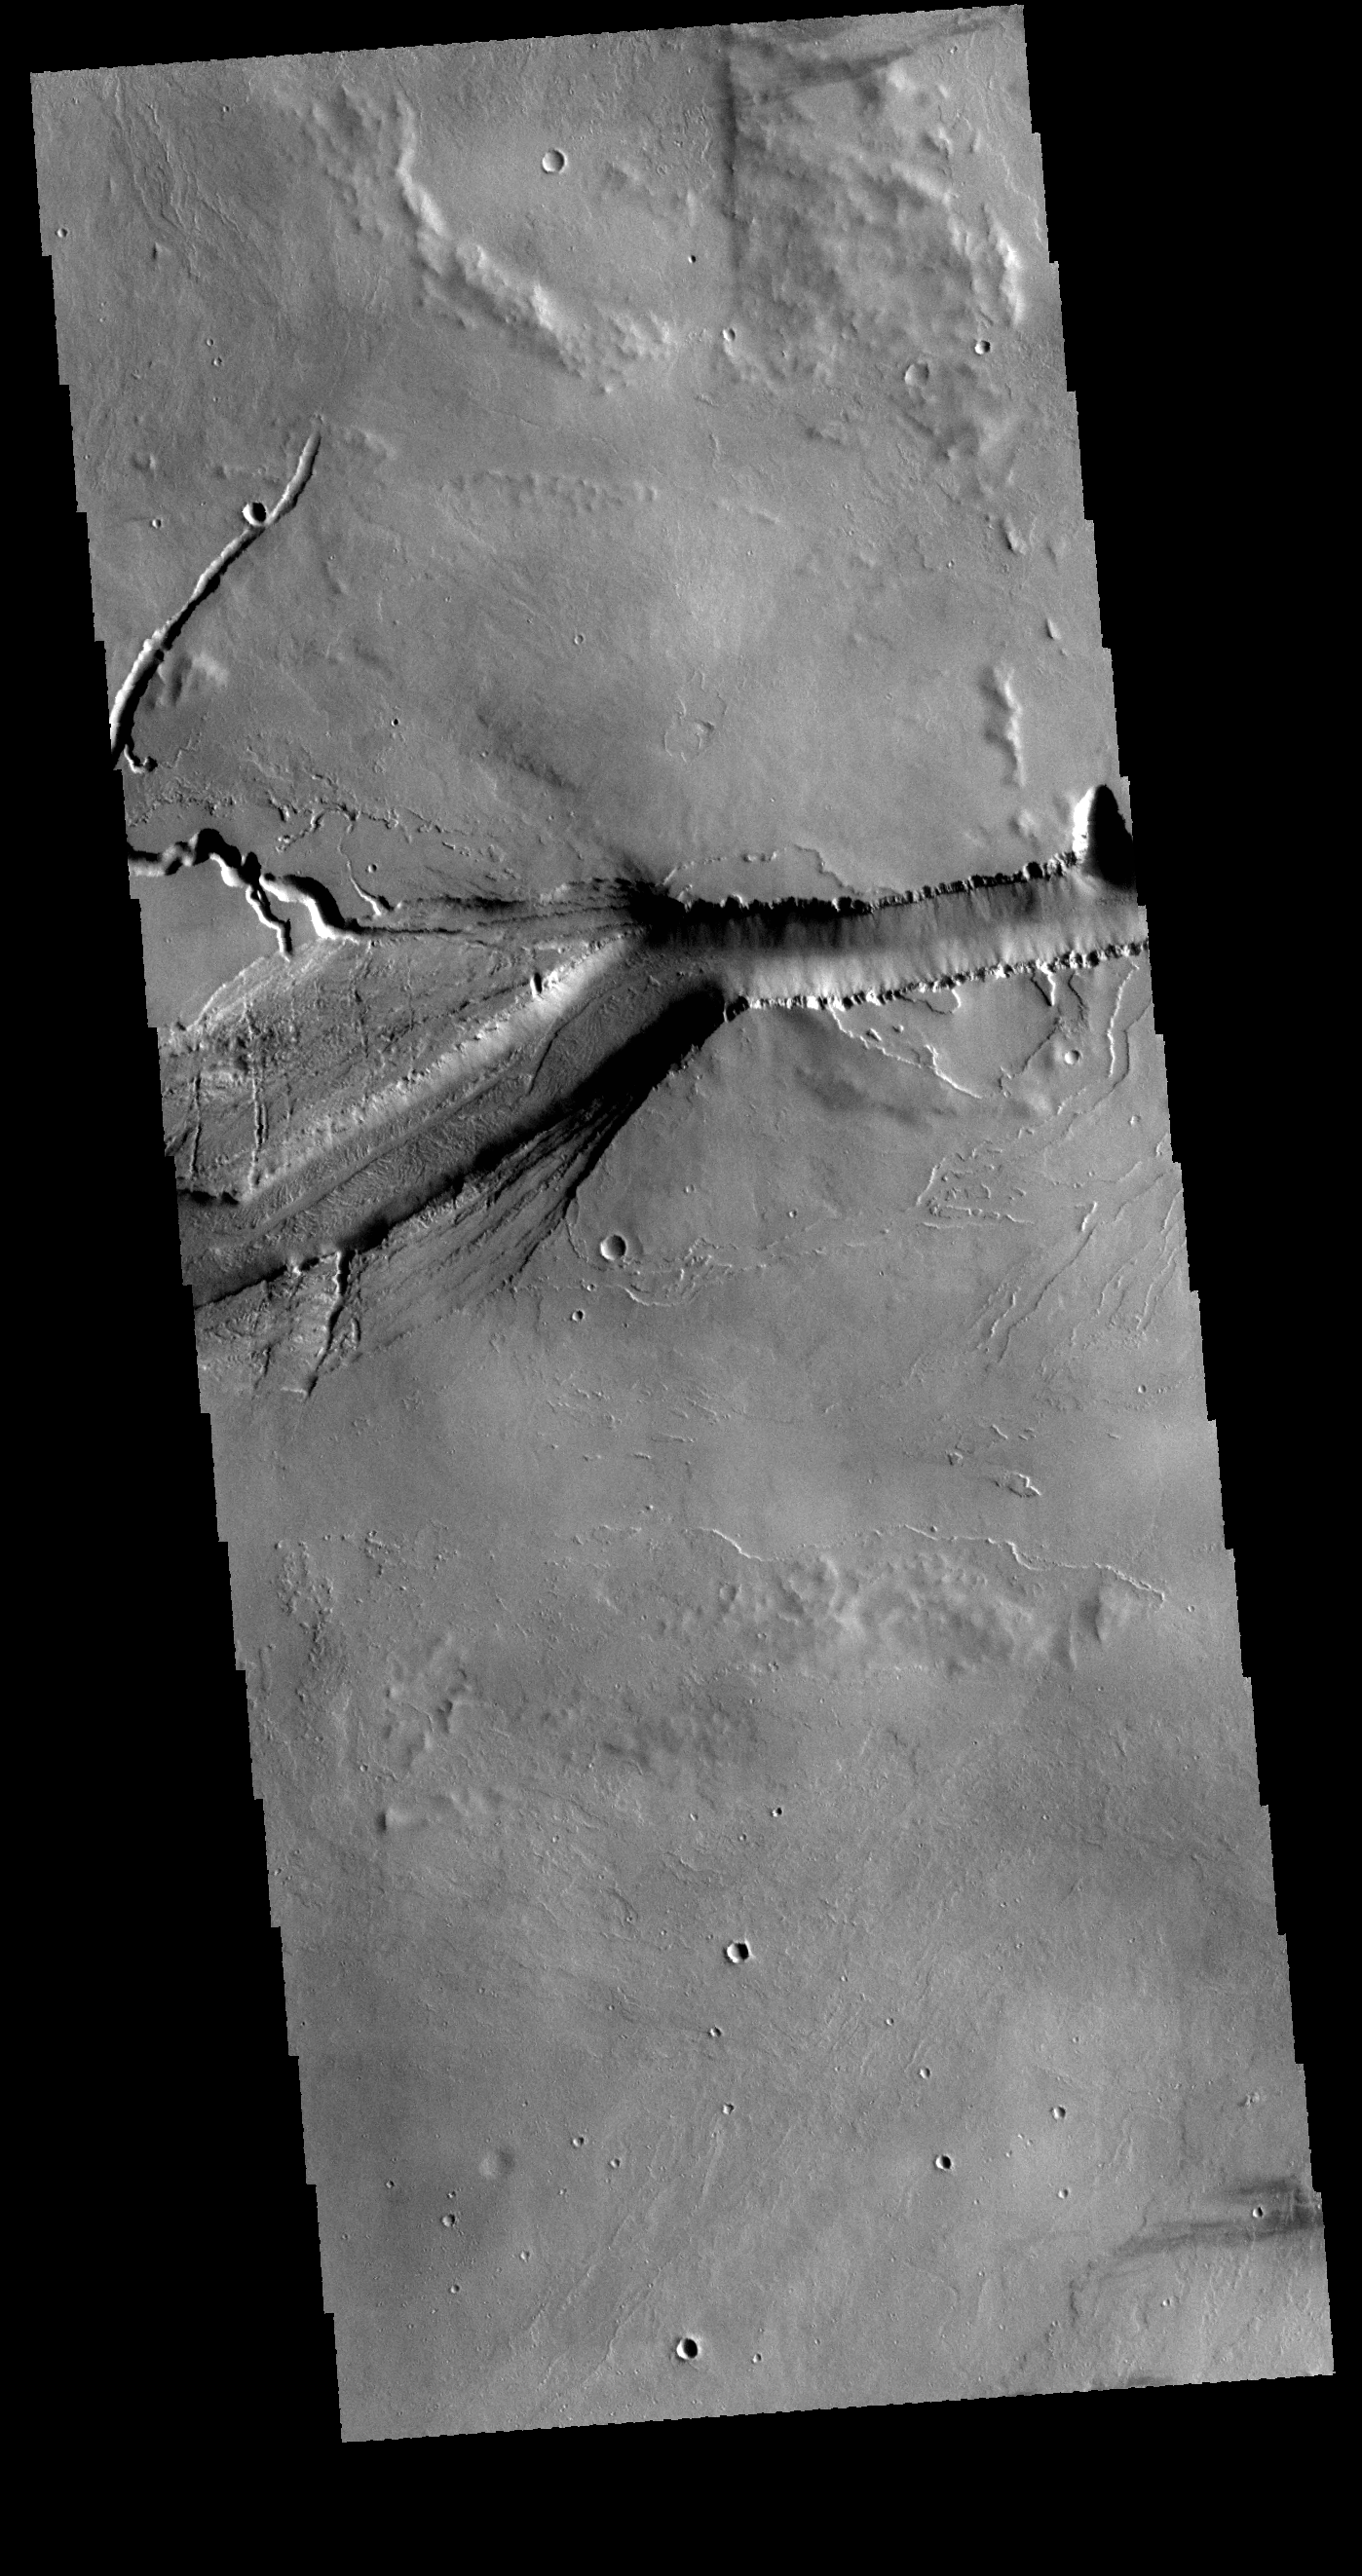

More Olympica Fossae

Today’s VIS image shows a different portion of Olympica Fossae from yesterday’s image. The east/west alignment is a very uniform width, in this region the fracturing widens as the feature makes a turn to the south.

Credit: NASA/JPL-Caltech/ASU